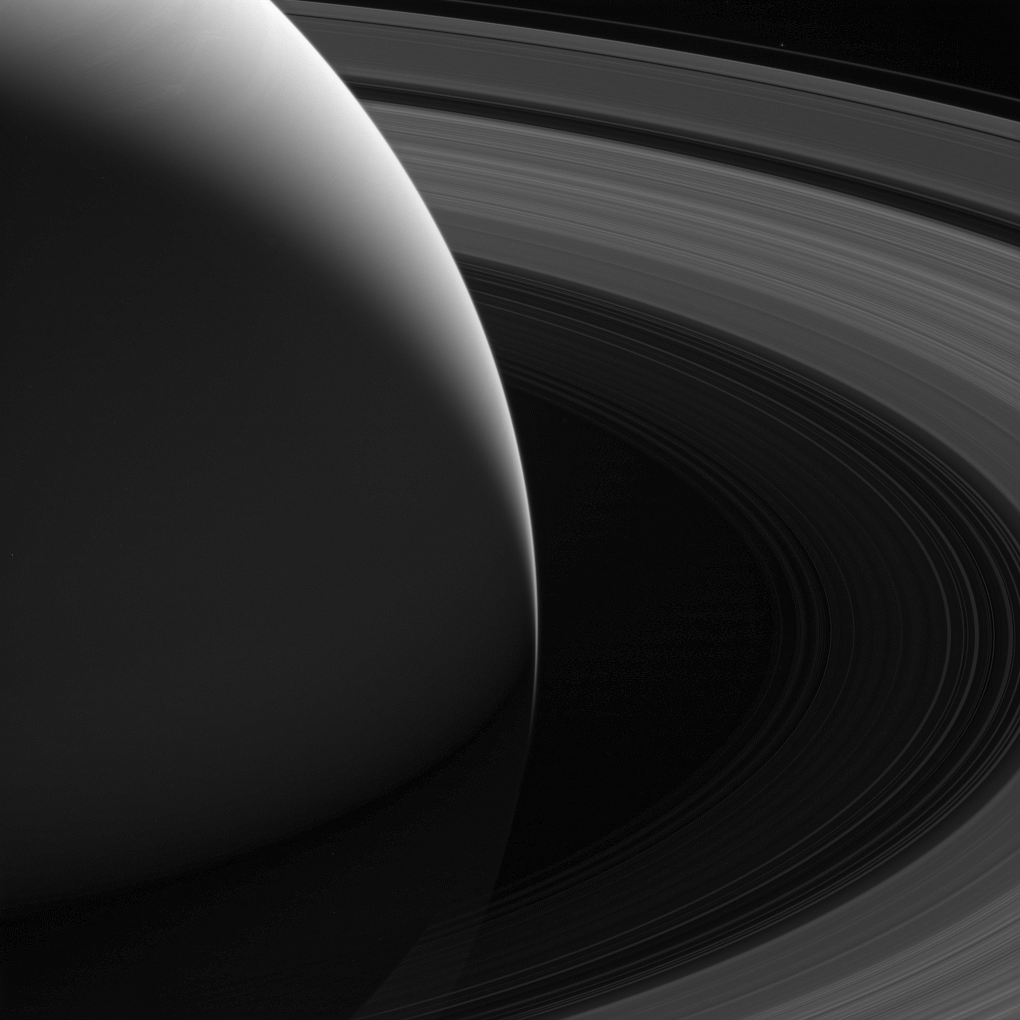

The Grace of Saturn

Saturn’s graceful lanes of orbiting ice — its iconic rings — wind their way around the planet to pass beyond the horizon in this view from NASA’s Cassini spacecraft. And diminutive Pandora, scarcely larger than a pixel here, can be seen orbiting just beyond the F ring in this image.

Also in this image is the gap between Saturn’s cloud tops and its innermost D ring through which Cassini would pass 22 times before ending its mission in spectacular fashion in Sept. 15, 2017. Scientists scoured images of this region, particularly those taken at the high phase (spacecraft-ring-Sun) angles, looking for material that might pose a hazard to the spacecraft.

This view looks toward the sunlit side of the rings from about 19 degrees above the ringplane. The image was taken in green light with the Cassini spacecraft wide-angle camera on Aug. 12, 2017. Pandora was brightened by a factor of 2 to increase its visibility.

The view was obtained at a distance to Saturn of approximately 581,000 miles (935,000 kilometers) from Saturn. Image scale is 35 miles (56 kilometers) per pixel. The distance to Pandora was 691,000 miles (1.1 million kilometers) for a scale of 41 miles (66 kilometers) per pixel.

The Cassini spacecraft ended its mission on Sept. 15, 2017.

The Cassini mission is a cooperative project of NASA, ESA (the European Space Agency) and the Italian Space Agency. The Jet Propulsion Laboratory, a division of Caltech in Pasadena, manages the mission for NASA’s Science Mission Directorate, Washington. The Cassini orbiter and its two onboard cameras were designed, developed and assembled at JPL. The imaging operations center is based at the Space Science Institute in Boulder, Colorado.

Credit: NASA/JPL-Caltech/Space Science Institute